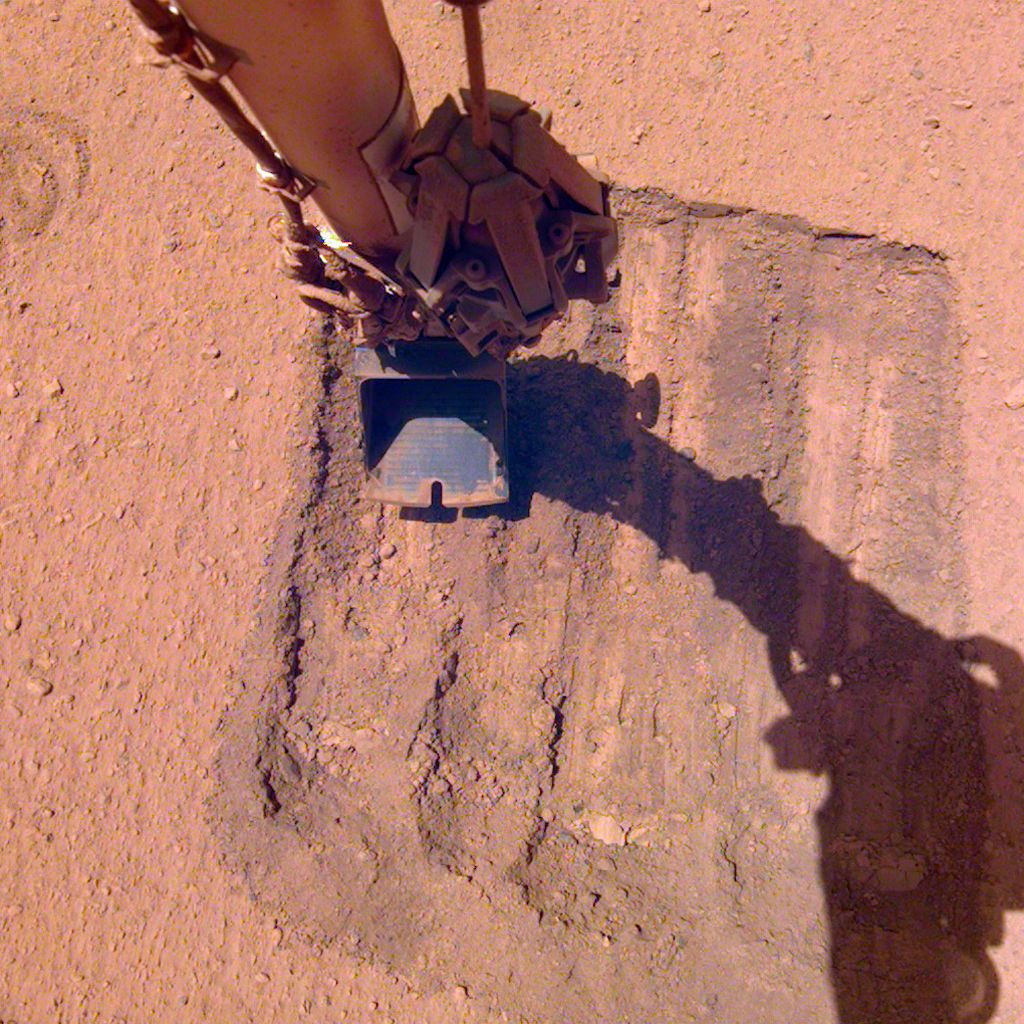

InSight’s Robotic Arm Helps Remove Solar Panel Dust Trickles Sand in the Wind

NASA’s InSight lander tried a novel approach to remove dust clinging to one of its solar panels. On May 22, 2021, the 884th Martian day, or sol, of the mission, the lander’s robotic arm trickled sand above the panel. As wind carried the sand grains across the panel, they picked up some dust along the way, enabling the lander to gain about 30 watt-hours of energy per sol.

JPL manages InSight for NASA’s Science Mission Directorate. InSight is part of NASA’s Discovery Program, managed by the agency’s Marshall Space Flight Center in Huntsville, Alabama. Lockheed Martin Space in Denver built the InSight spacecraft, including its cruise stage and lander, and supports spacecraft operations for the mission.

A number of European partners, including France’s Centre National d’Études Spatiales (CNES) and the German Aerospace Center (DLR), are supporting the InSight mission. CNES provided the Seismic Experiment for Interior Structure (SEIS) instrument to NASA, with the principal investigator at IPGP (Institut de Physique du Globe de Paris). Significant contributions for SEIS came from IPGP; the Max Planck Institute for Solar System Research (MPS) in Germany; the Swiss Federal Institute of Technology (ETH Zurich) in Switzerland; Imperial College London and Oxford University in the United Kingdom; and JPL. DLR provided the Heat Flow and Physical Properties Package (HP3) instrument, with significant contributions from the Space Research Center (CBK) of the Polish Academy of Sciences and Astronika in Poland. Spain’s Centro de Astrobiología (CAB) supplied the temperature and wind sensors.

Credit: NASA/JPL-Caltech